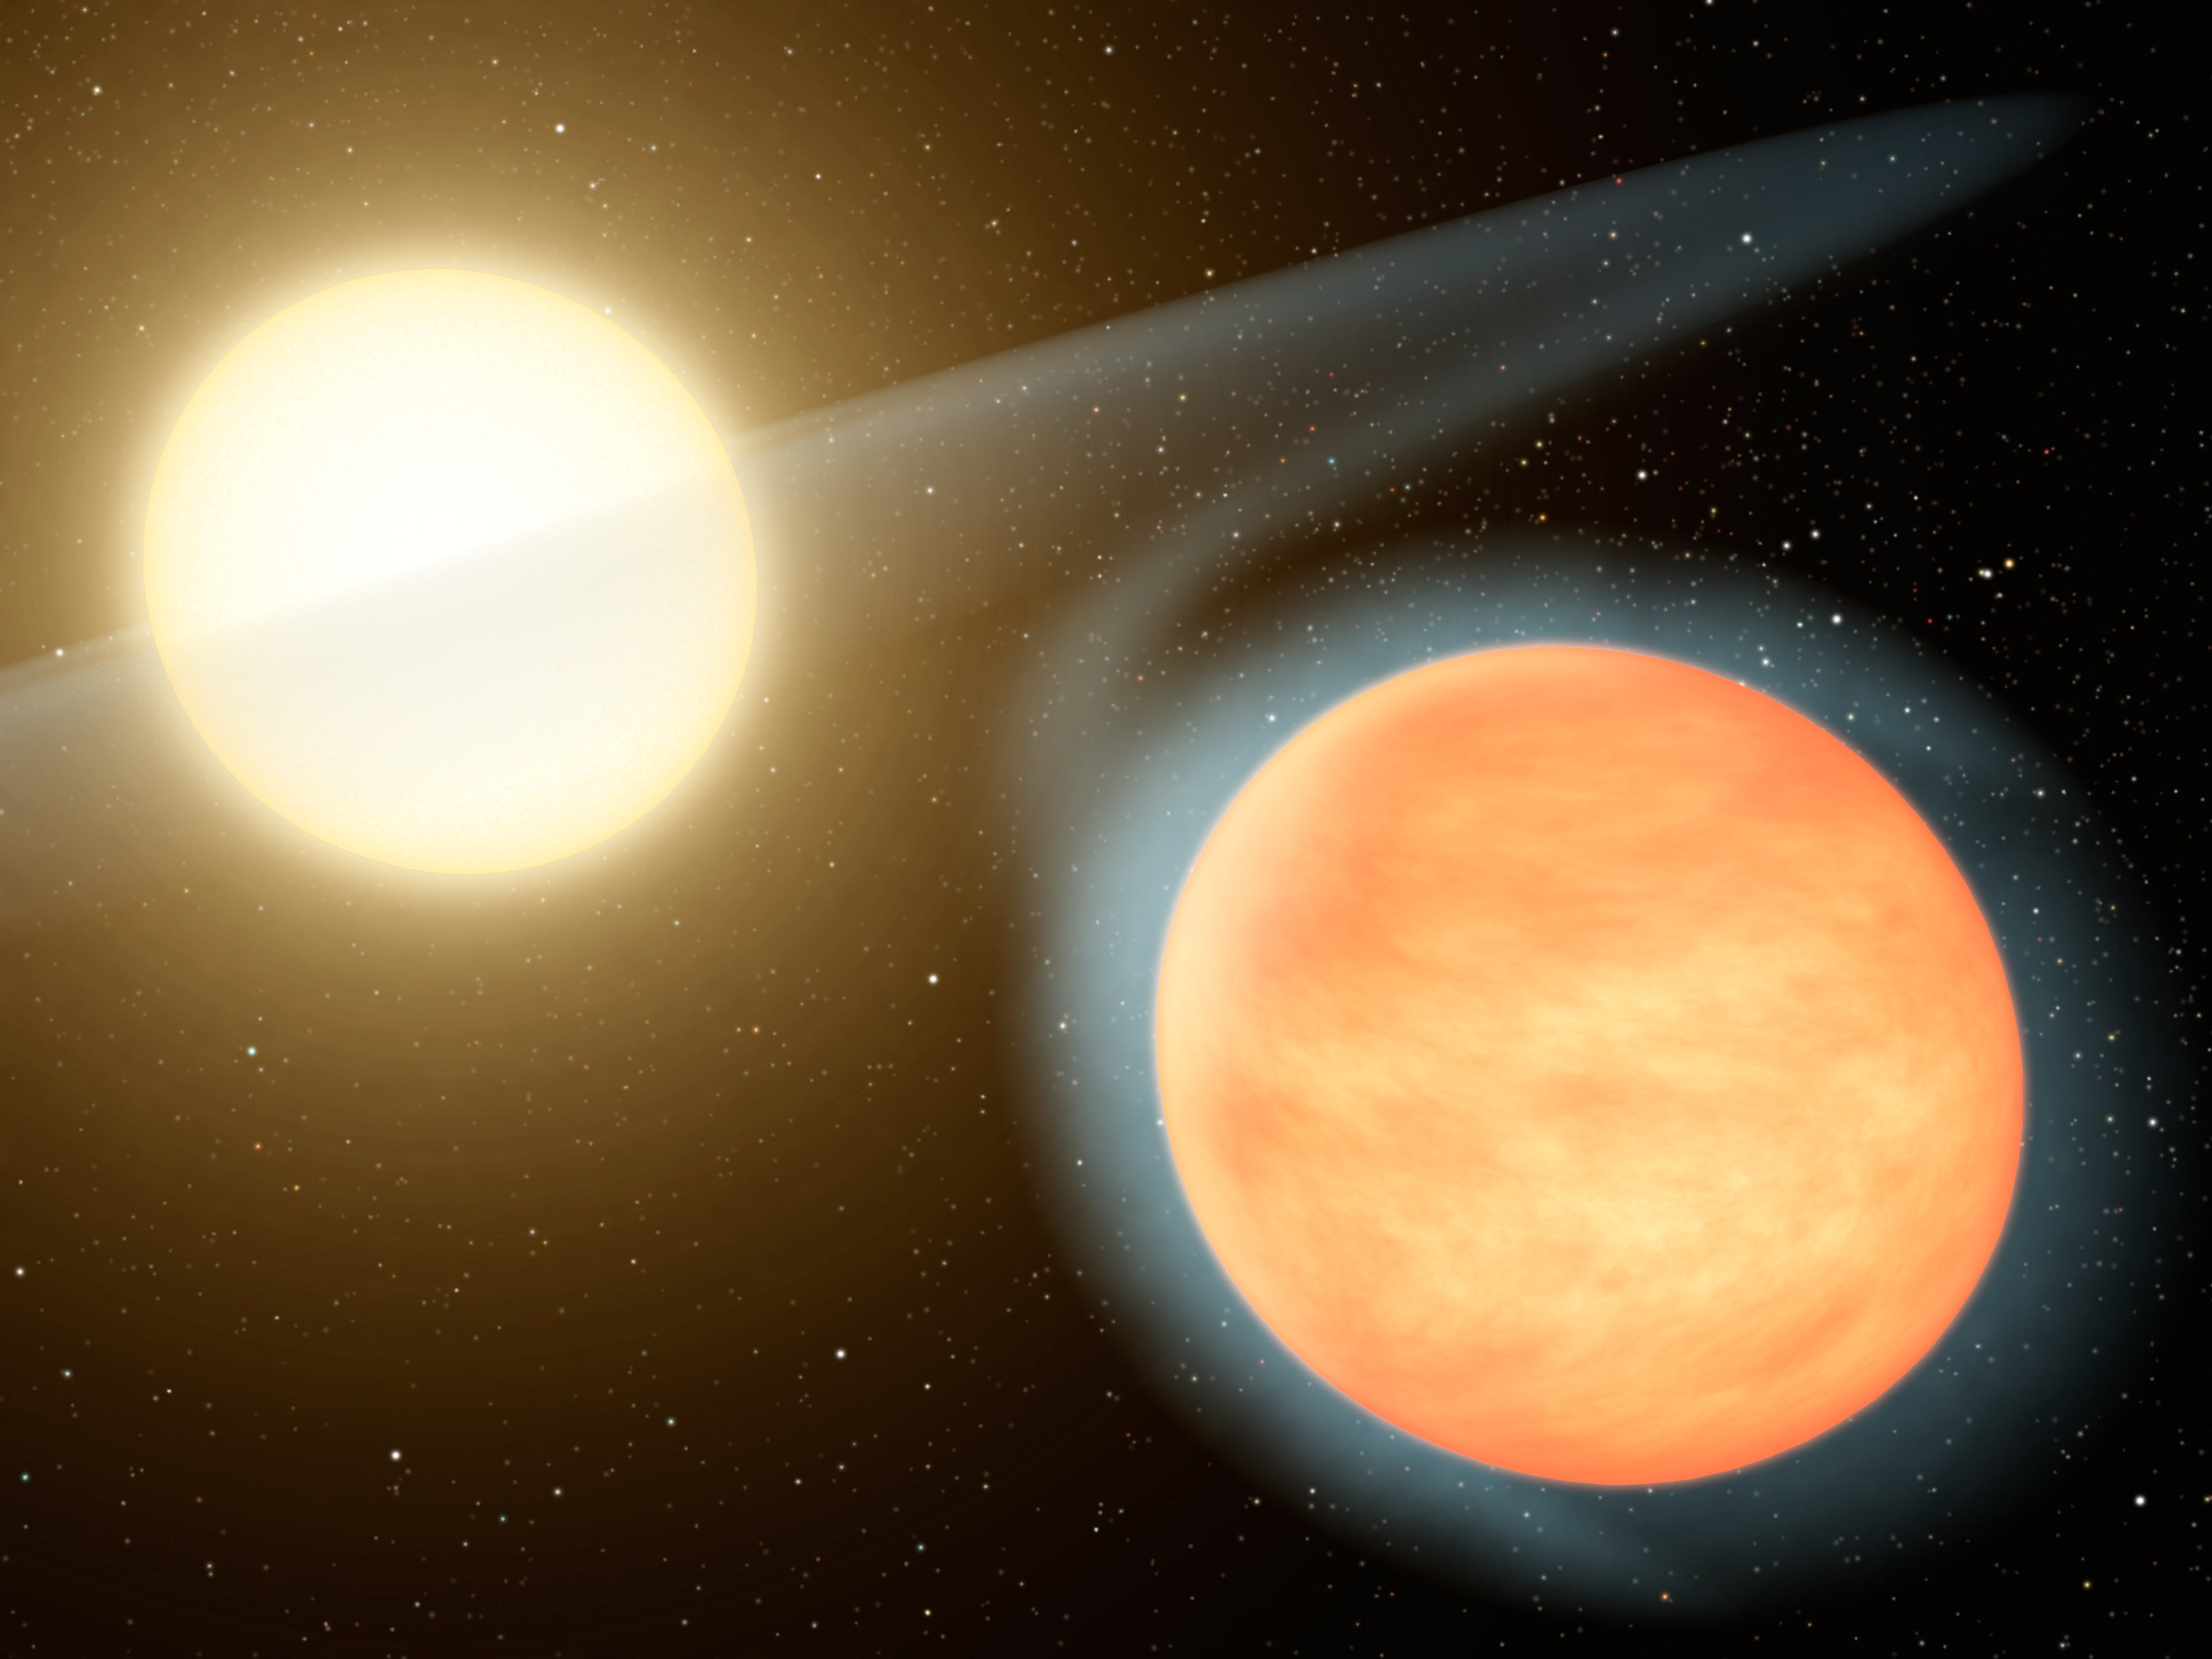

Hot, Carbon-Rich Planet (Artist Concept)

This artist’s concept shows the searing-hot gas planet WASP-12b (orange orb) and its star. NASA’s Spitzer Space Telescope discovered that the planet has more carbon than oxygen, making it the first carbon-rich planet ever observed. Our planet Earth has relatively little amounts of carbon — it is made largely of oxygen and silicon. Other gas planets in our solar system, for example Jupiter, are expected to have less carbon than oxygen, but this is not known. Unlike WASP-12b, these planets harbor water, the main oxygen carrier, deep in their atmospheres, where it is difficult to measure.

Concentrated carbon can take the form of diamond, so astronomers say that carbon-rich gas planets could have abundant diamond in their interiors.

WASP-12b is located roughly 1,200 light-years away in the constellation Auriga. It swings around its star every 1.1 days. Because the planet is so close to its star, the star’s gravity stretches it slightly into an egg shape. The star’s gravity also pulls material off the planet into a disk around the star (shown here in transparent, white hues).

Credit: NASA/JPL-Caltech